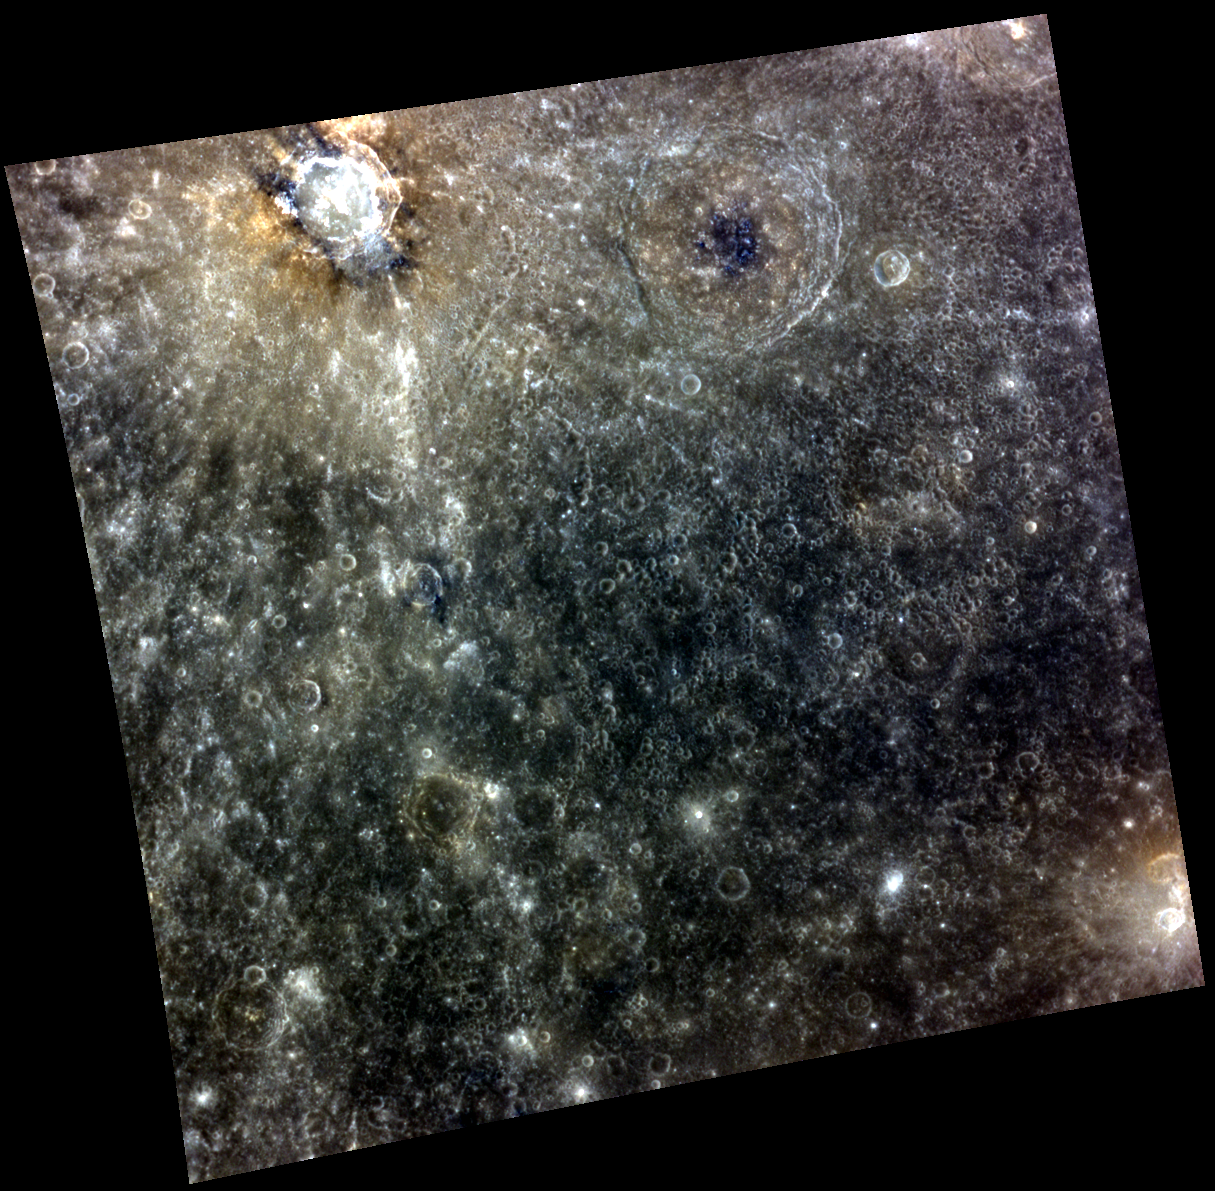

I am the MESSENGER, I Speak for the Crater

In the top left part of this image is Seuss, a complex crater with hollows present on the crater’s floor. In this enhanced color image, the hollows appear as bright blue-white features. Just outside of Seuss’ rim, you can see some material that appears darker brown in the image. This is LRM, or Low Reflectance Material, and was probably excavated by the impactor when Seuss was formed. Extending from Seuss are bright crater rays, which are streams of ejecta that were thrown from the crater upon impact. In the bottom right of the image, you can see an irregularly shaped, orange-yellow depression that could be a volcanic vent.

This image was acquired as part of MDIS’s high-resolution 3-color imaging campaign. The map produced from this campaign complements the 8-color base map (at an average resolution of 1 km/pixel) acquired during MESSENGER’s primary mission by imaging Mercury’s surface in a subset of the color filters at the highest resolution possible. The three narrow-band color filters are centered at wavelengths of 430 nm, 750 nm, and 1000 nm, and image resolutions generally range from 100 to 400 meters/pixel in the northern hemisphere.

Date acquired: July 08, 2014
Image Mission Elapsed Time (MET): 47121909, 47121901, 47121905
Image ID: 6643252, 6643250, 6643251
Instrument: Wide Angle Camera (WAC) of the Mercury Dual Imaging System (MDIS)
WAC filters: 9, 7, 6 (996, 748, 433 nanometers) in red, green, and blue
Center Latitude: 2.83º
Center Longitude: 37.11º E
Resolution: 528 meters/pixel
Scale: Seuss is 64 km (40 miles) in diameter
Incidence Angle: 15.8º
Emission Angle: 12.2º
Phase Angle: 28.0º

The MESSENGER spacecraft is the first ever to orbit the planet Mercury, and the spacecraft’s seven scientific instruments and radio science investigation are unraveling the history and evolution of the Solar System’s innermost planet. MESSENGER acquired over 150,000 images and extensive other data sets. MESSENGER is capable of continuing orbital operations until early 2015.

For information regarding the use of images, see the MESSENGER image use policy.

Credit: NASA/Johns Hopkins University Applied Physics Laboratory/Carnegie Institution of Washington